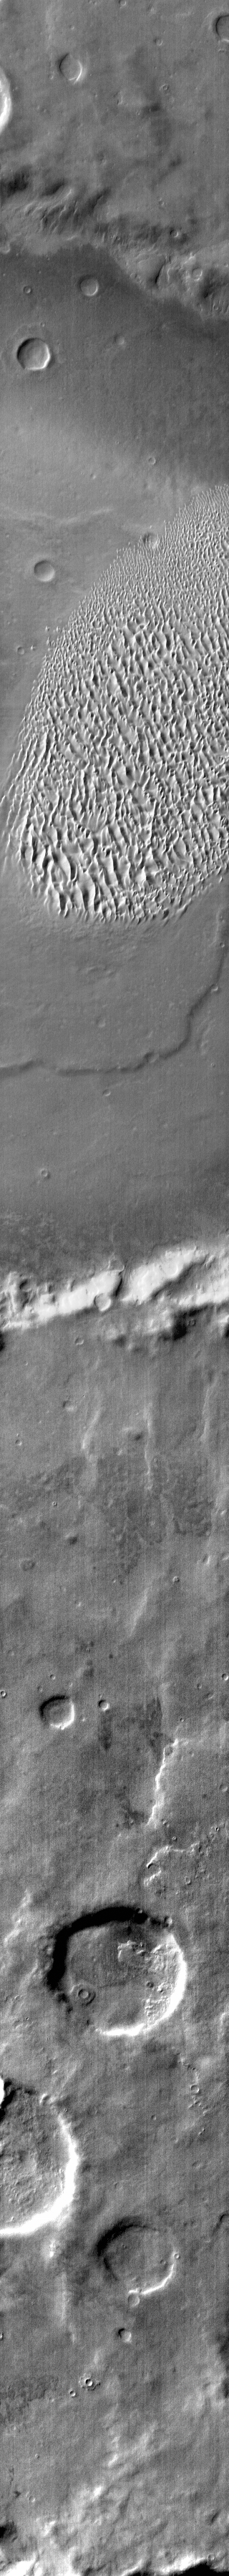

Proctor Crater Dunes

The dunes in this daytime IR image appear bright because they are warmer than the surrounding crater materials. These dunes are located on the floor of Proctor Crater.

Credit: NASA/JPL-Caltech/ASU